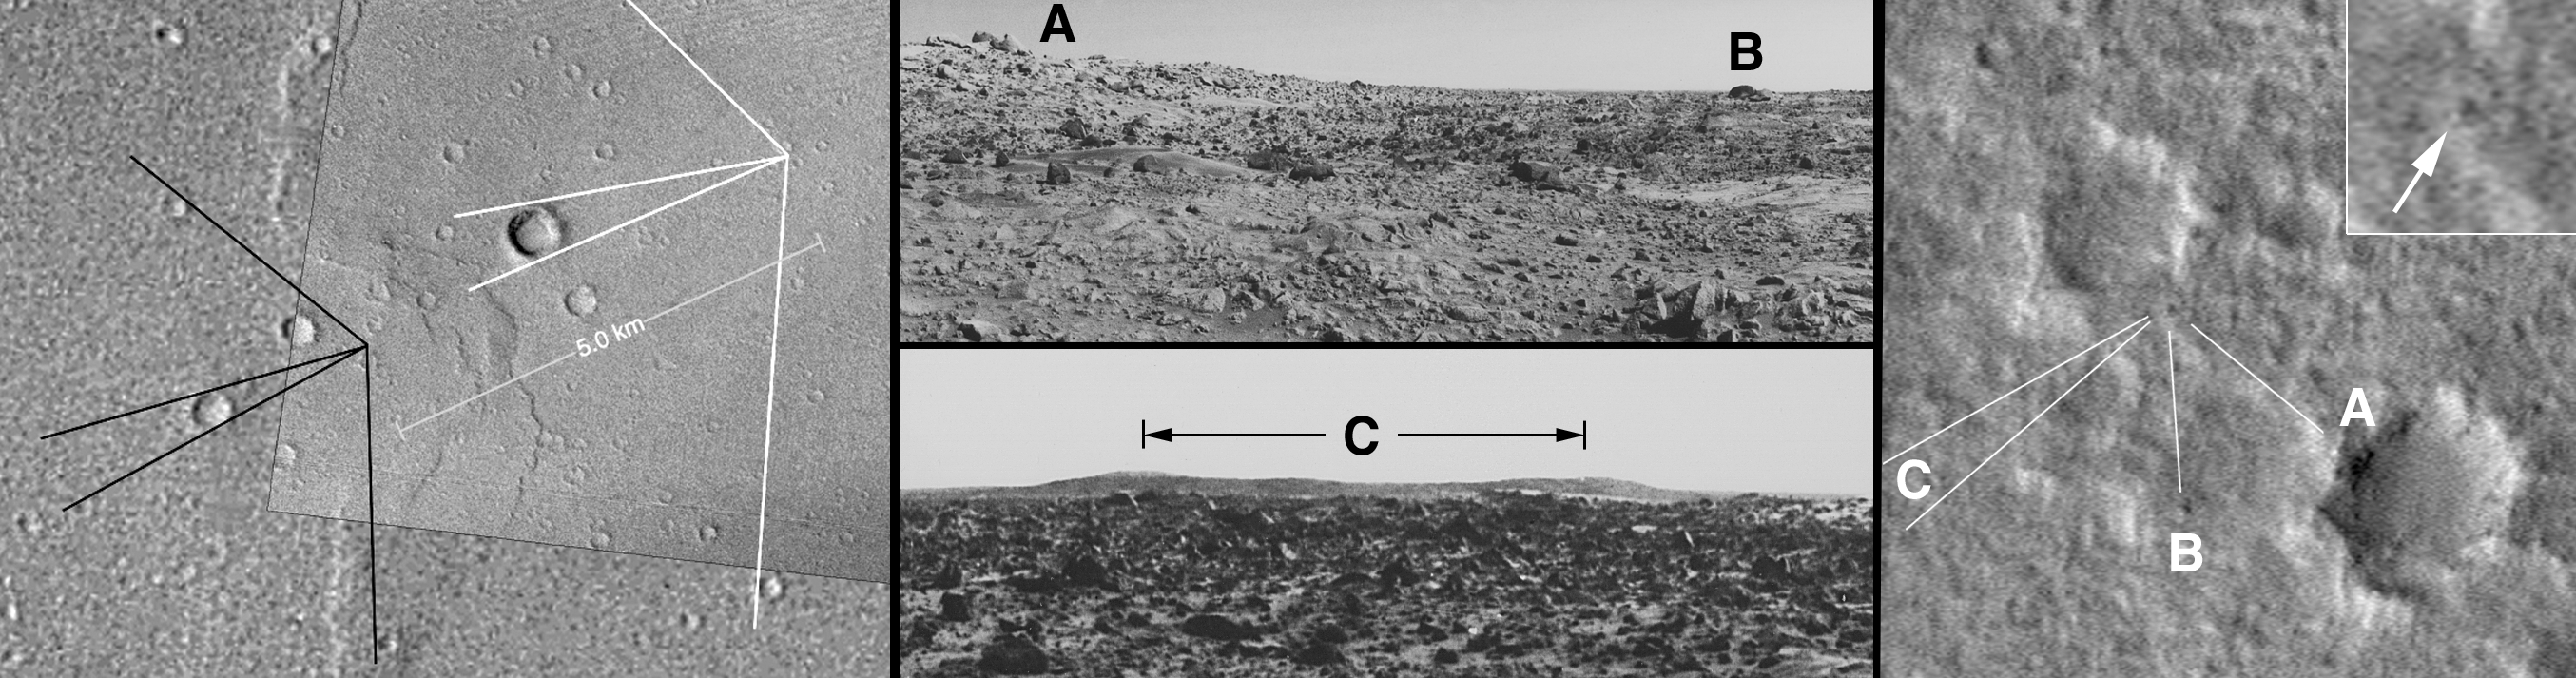

Viking 1’s 30th!

20 July 2006
Viking 1 landed 30 years ago today, on 20 July 1976. It was the first U.S. landing on Mars and a very exciting time for Mars exploration. Since that time, four additional spacecraft have successfully landed on Mars and conducted their science investigations. Today, new missions to the martian surface are in the works, with landings expected in 2008 (Phoenix) and 2010 (Mars Science Laboratory).

The Viking 1 lander is difficult to see in Mars Global Surveyor (MGS) Mars Orbiter Camera (MOC) images. The western Chryse Planitia landing site is often obscured by dust hazes and occasional storms, especially during northern winter, which would otherwise be the best time to look for the lander from orbit because the sun casts longer shadows in winter. When the atmosphere is clearest, in portions of the spring and summer, the sun is higher in the sky as seen from MGS’s orbit. The spacecraft always passes over the landing site region around 2 p.m. in the afternoon. The suite of pictures shown here describes the best MOC view of the landing site. These were previously released in May 2005, but the MOC team felt that 20 July 2006 is an appropriate time to review this story.

The first figure (left) visually tells how the lander was found. The initial observations of the location of Viking 1, as originally determined by members of the Viking science team based on sightlines to various crater rims seen in the lander images (black lines), did not show the detailed features we knew from the lander pictures (middle) to be in the area. Using geodetic measurements, the late Merton Davies of the RAND Corporation, a MGS MOC Co-Investigator, suggested that we should image areas to the east and north of where Viking 1 was thought to be. Timothy J. Parker of the Jet Propulsion Laboratory (Pasadena, California), using sightlines to crater rims seen in the lander images (white lines), deduced a location very close to that suggested by Davies. The MOC image of that location, acquired in 2003, showed additional near-field features (rocks associated with a nearby crater) that closely matched the Viking 1 images (center and right frame, where B denotes “Volkswagen Rock”). The inset (upper right) is an enlargement that shows the location of the Viking 1 lander.

The MOC image of the Viking 1 lander site (right) was acquired during a test of the MGS Pitch and Roll Observation (PROTO) technique conducted on 11 May 2003. (Following initial tests, the “c” part of “cPROTO” was begun by adding compensation for the motion of the planet to the technique). The PROTO or cPROTO approach allows MOC to obtain images with better than its nominal 1.5 meters (5 ft) per pixel resolution. The image shown here (right) was map projected at 50 centimeters (~20 inches) per pixel. The full 11 May 2003 image can be viewed in the MOC Gallery, it is image R05-00966.

In addition to celebrating the 30th anniversary of the first U.S. robotic Mars landing, we note that 20 July is also the 37th anniversary of the first human landing on the Moon, on 20 July 1969. There are two dates that are most sacred in the space business (three, if you count the 4 October 1957 launch of Sputnik 1). The other date is 12 April, which celebrates the 1961 launch of the first human in space, and the 1981 launch of the first space shuttle orbiter.

Credit: NASA/JPL/Malin Space Science Systems